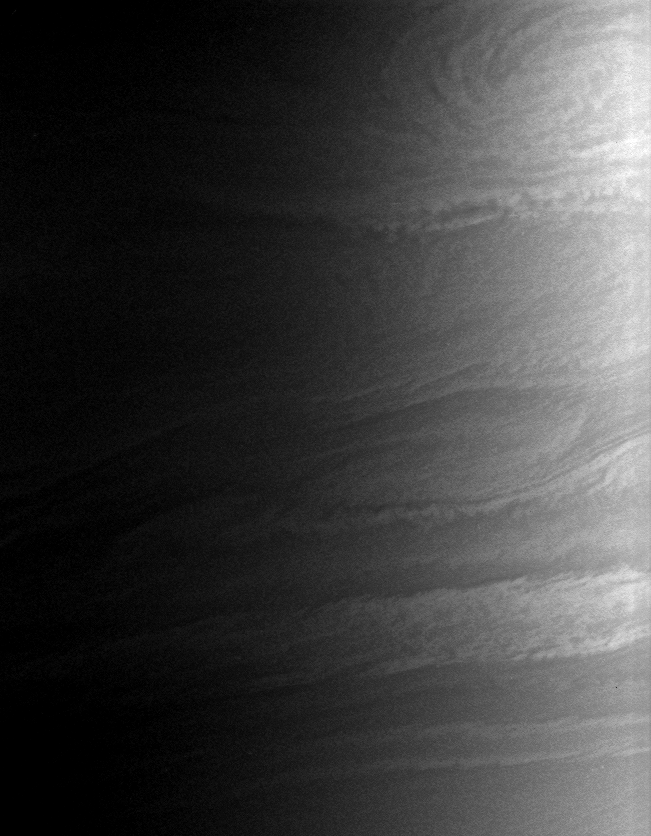

Clouds at Dawn

Saturn’s clouds billow and swirl in the turbulent zones of shear between eastward- and westward-flowing jets. This view looks toward the terminator on Saturn, where night gives way to day.

The image was taken using a spectral filter sensitive to wavelengths of infrared light centered at 728 nanometers. The image was obtained with the Cassini spacecraft wide-angle camera on Aug. 16, 2006 at a distance of approximately 338,000 kilometers (210,000 miles) from Saturn and at a Sun-Saturn-spacecraft, or phase, angle of 67 degrees. Image scale is 17 kilometers (10 miles) per pixel.

The Cassini-Huygens mission is a cooperative project of NASA, the European Space Agency and the Italian Space Agency. The Jet Propulsion Laboratory, a division of the California Institute of Technology in Pasadena, manages the mission for NASA’s Science Mission Directorate, Washington, D.C. The Cassini orbiter and its two onboard cameras were designed, developed and assembled at JPL. The imaging operations center is based at the Space Science Institute in Boulder, Colo.

Credit: NASA/JPL/Space Science Institute